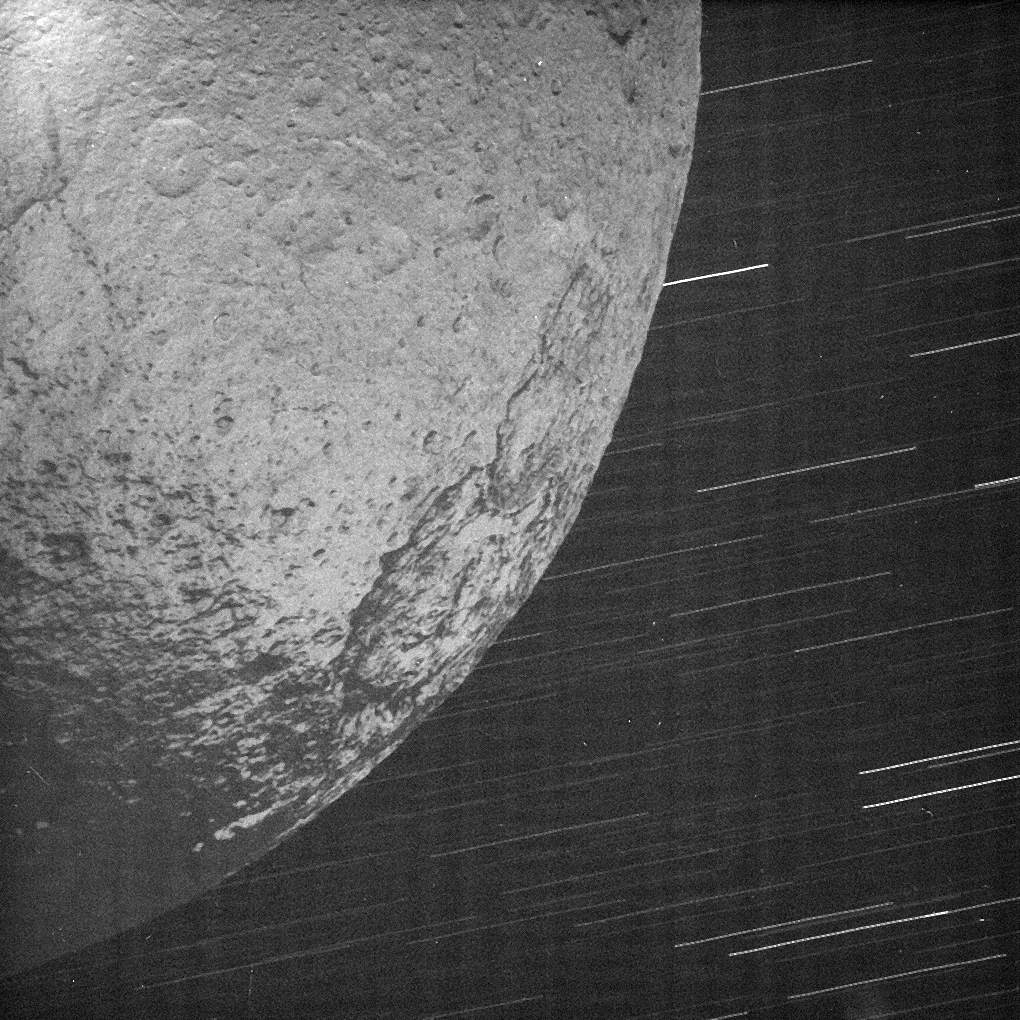

Iapetus by Saturn Shine

This almost surreal view of Iapetus was acquired by Cassini about 10 minutes after the spacecraft’s closest approach to the icy moon during a close flyby on New Year’s Eve 2004.

The image shows Iapetus’ surface illuminated by reflected light from Saturn (not by the Sun) and is the highest resolution view acquired to date of this part of Iapetus’ surface.

Compared to the approximately one second exposure times used for imaging Iapetus’ sunlit side, this view required a very long exposure time of 82 seconds. Cassini was designed to pivot while moving in order to keep its cameras and other remote sensing instruments pointed ‘on target’ with great precision. Consequently, despite the large relative speed between Iapetus and the spacecraft during this long exposure — about 2 kilometers per second or almost 4,500 miles per hour at closest approach — the image of the moon’s surface is un-smeared (although the background stars are smeared).

This image reveals a heavily cratered surface and shows the boundary between Iapetus’ bright trailing hemisphere and Cassini Regio — a large, dark region that covers the leading hemisphere of the moon’s surface. Some of the dark material appears to have collected inside the rim of a large impact structure about 250 kilometers across (155 miles) that lies just beyond the edge of the dark region (seen here near the right of the image). NASA’s Voyager images (see PIA02268) this feature appeared as a dark ‘moat’ and had been hypothesized to be an impact structure. The recent images from Cassini confirm an impact origin for this feature.

In contrast, the origin of the dark material is currently unknown and the recent images have sparked exciting debates among Cassini imaging scientists. Some characteristics of the dark region revealed in this and other images taken during the encounter suggest that dark material from elsewhere in the Saturnian system — perhaps the result of an impact on another nearby moon — has coated this side of Iapetus with a relatively thin layer. However, an internal origin for the material has not been ruled out and, if correct, may be related to the long equatorial ridge discovered in Cassini images to span Cassini Regio.

Regardless of its origins, the dark material appears to lie on top of other geologic features seen on Iapetus thus far, implying that the event which formed the dark coating occurred later in Iapetus’ history. A closer encounter with this moon later in the Cassini mission (September 2007) may reveal more detail and help answer the question of the origin and age of the dark material on Iapetus.

The image was obtained in visible light with the Cassini spacecraft narrow angle camera on Dec. 31, 2004, at a distance of about 123,370 kilometers (76,659 miles) from Iapetus. The image scale is 730 meters (2,395 feet) per pixel. The image has been contrast enhanced to aid visibility of surface features.

The Cassini-Huygens mission is a cooperative project of NASA, the European Space Agency and the Italian Space Agency. The Jet Propulsion Laboratory, a division of the California Institute of Technology in Pasadena, manages the mission for NASA’s Science Mission Directorate, Washington, D.C. The Cassini orbiter and its two onboard cameras were designed, developed and assembled at JPL. The imaging team is based at the Space Science Institute, Boulder, Colo.

Credit: NASA/JPL/Space Science Institute